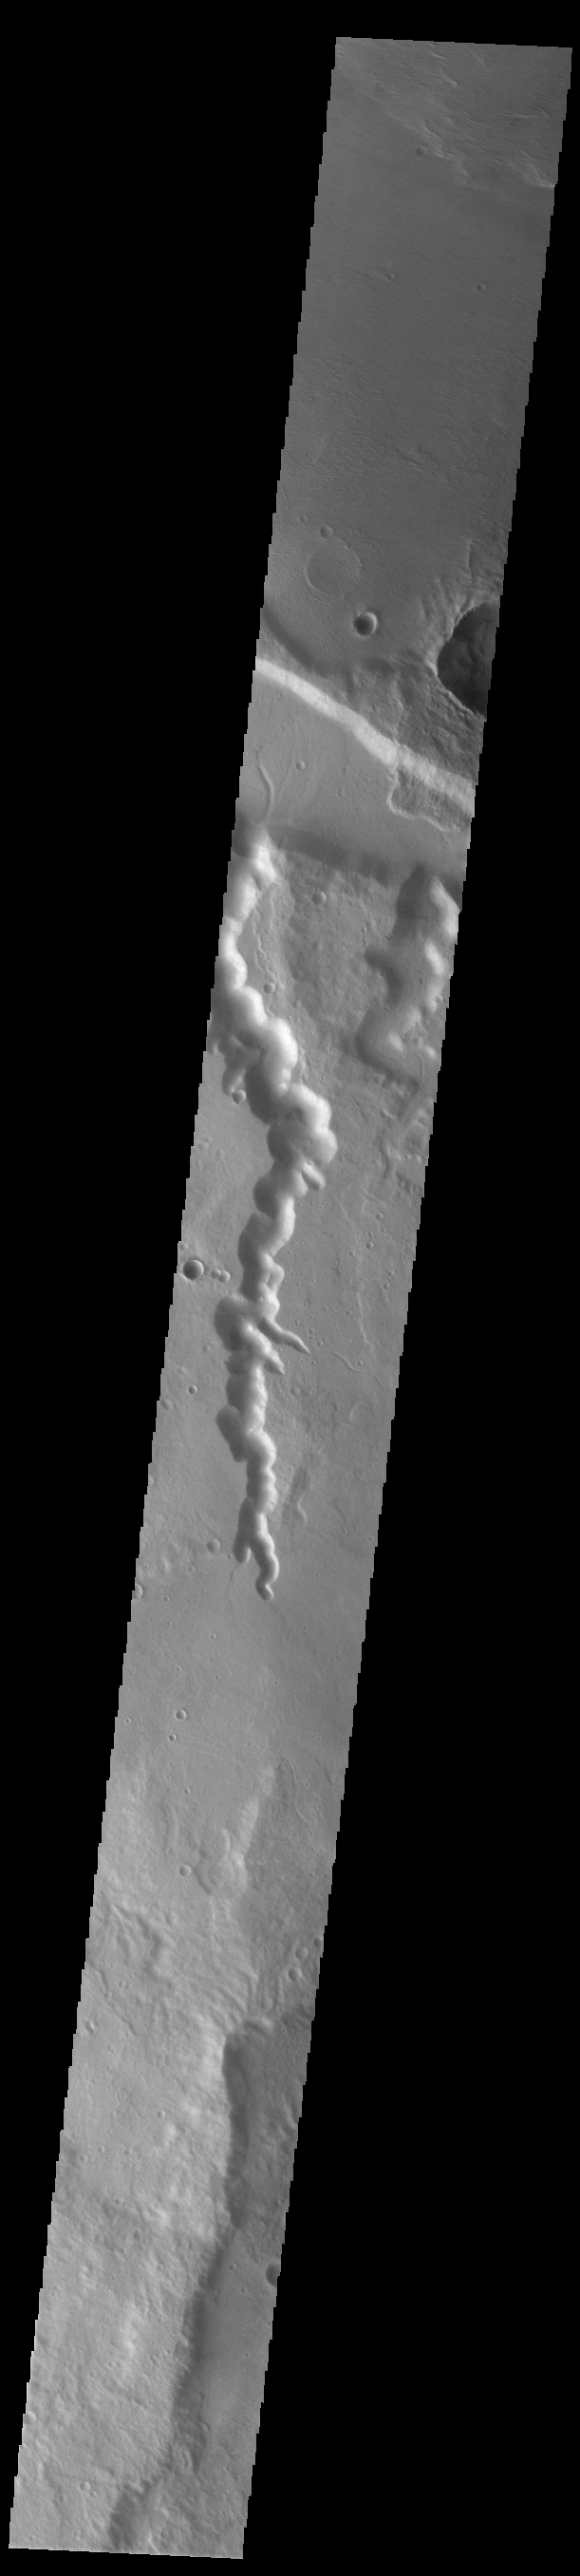

Abus and Senus Valles

Today’s VIS image shows the complete length of two channels in northern Terra Sirenum. As with all channels in this region – including Mangala Valles – the flow is northward into the low elevation region south of Amazonis Mensa. Abus Vallis is on the left and is 66 km long (41 miles). Senus Vallis is on the right and is 22 km long (13 miles).

Credit: NASA/JPL-Caltech/ASU